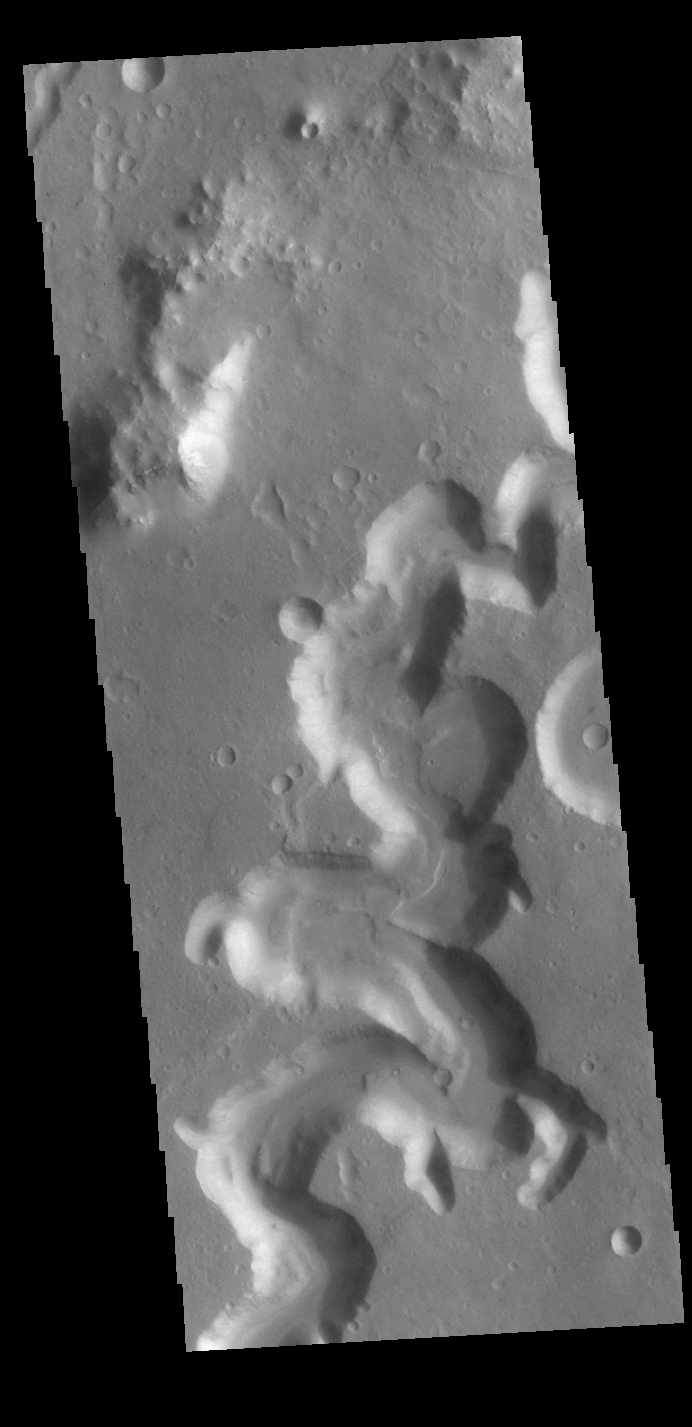

Nanedi Valles

This VIS image shows a section of Nanedi Valles. Located In Xanthe Terra, the channel system is more than 500 km (310 miles) long.

Credit: NASA/JPL-Caltech/ASU